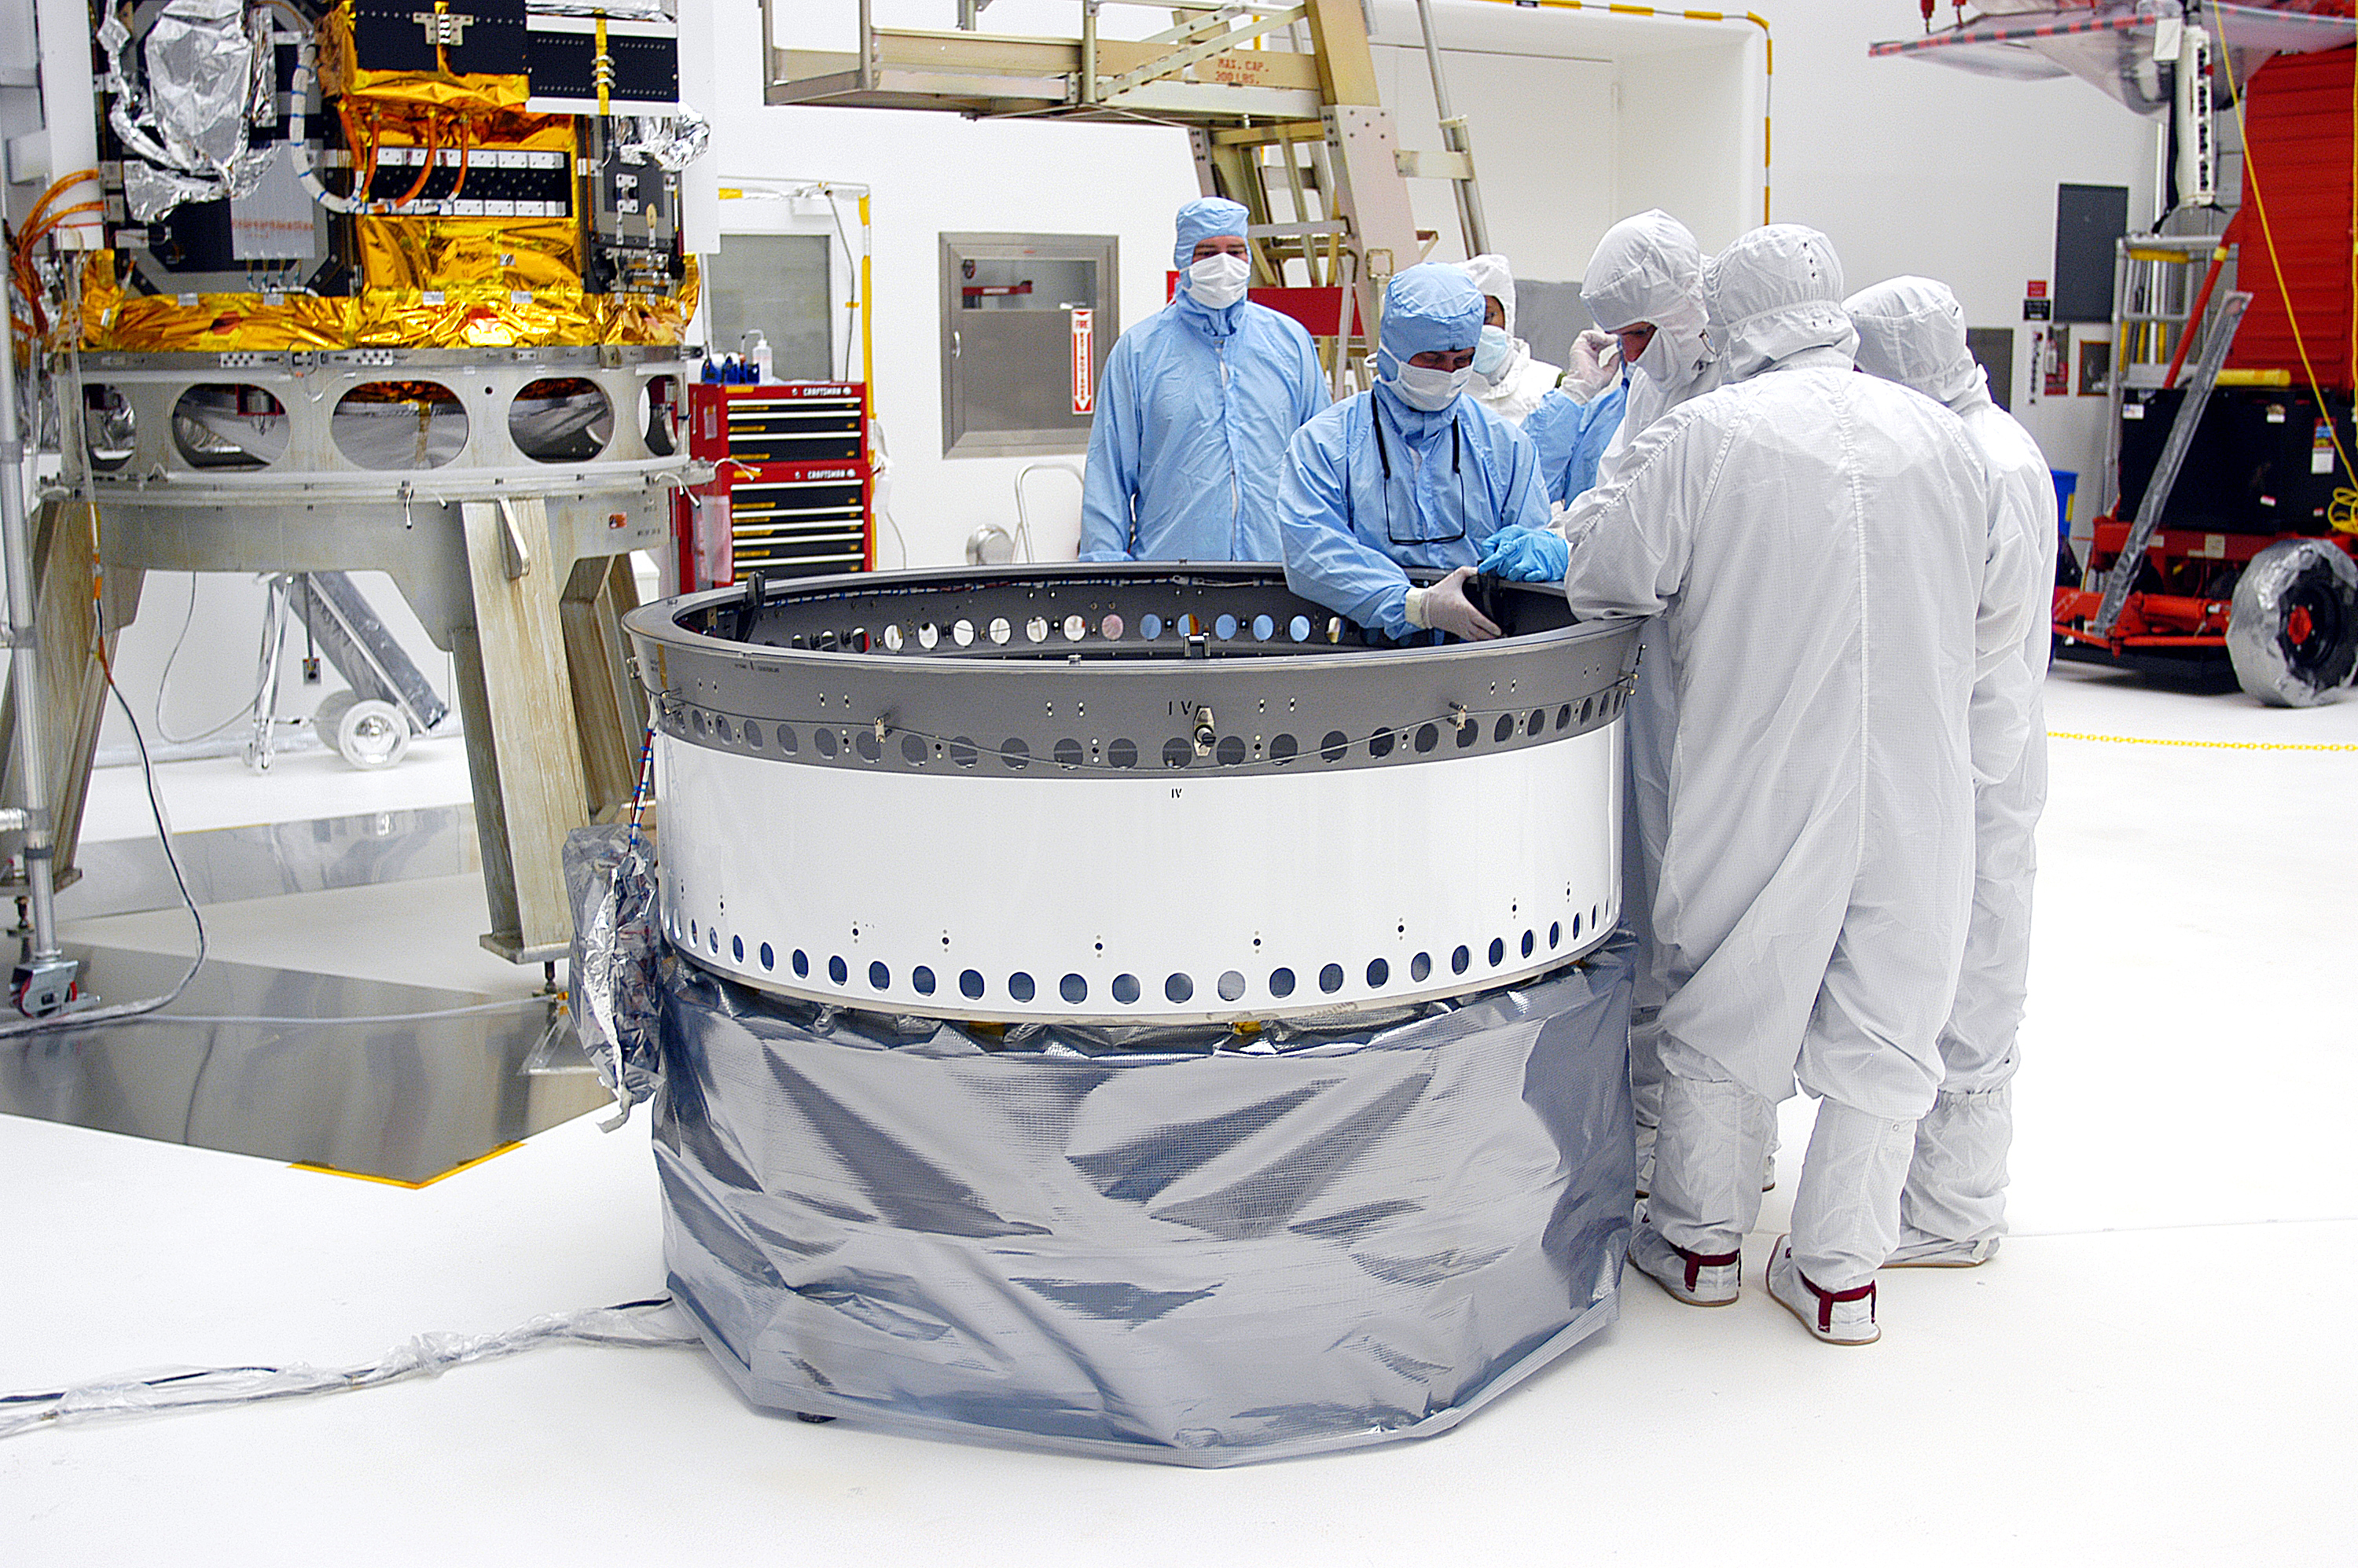

Adapter Ring

The adapter ring that would attach Spitzer to its Delta II rocket, seen here being prepped before the aborted April 18, 2003 launch. Spitzer ultimately launched on August 25, 2003.

Credit: NASA/KSC